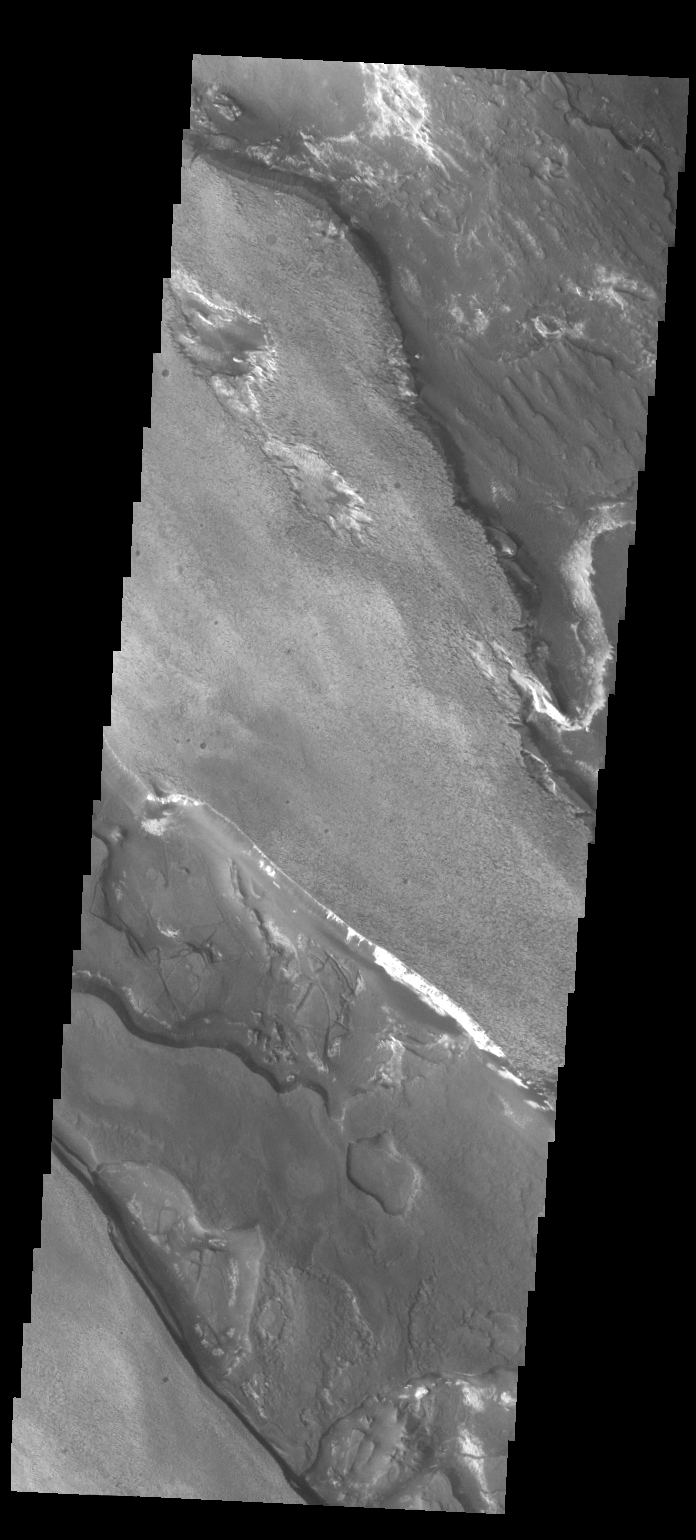

Aram Chaos

The different layers of material in this VIS image occur in Aram Chaos.

Credit: NASA/JPL/ASU